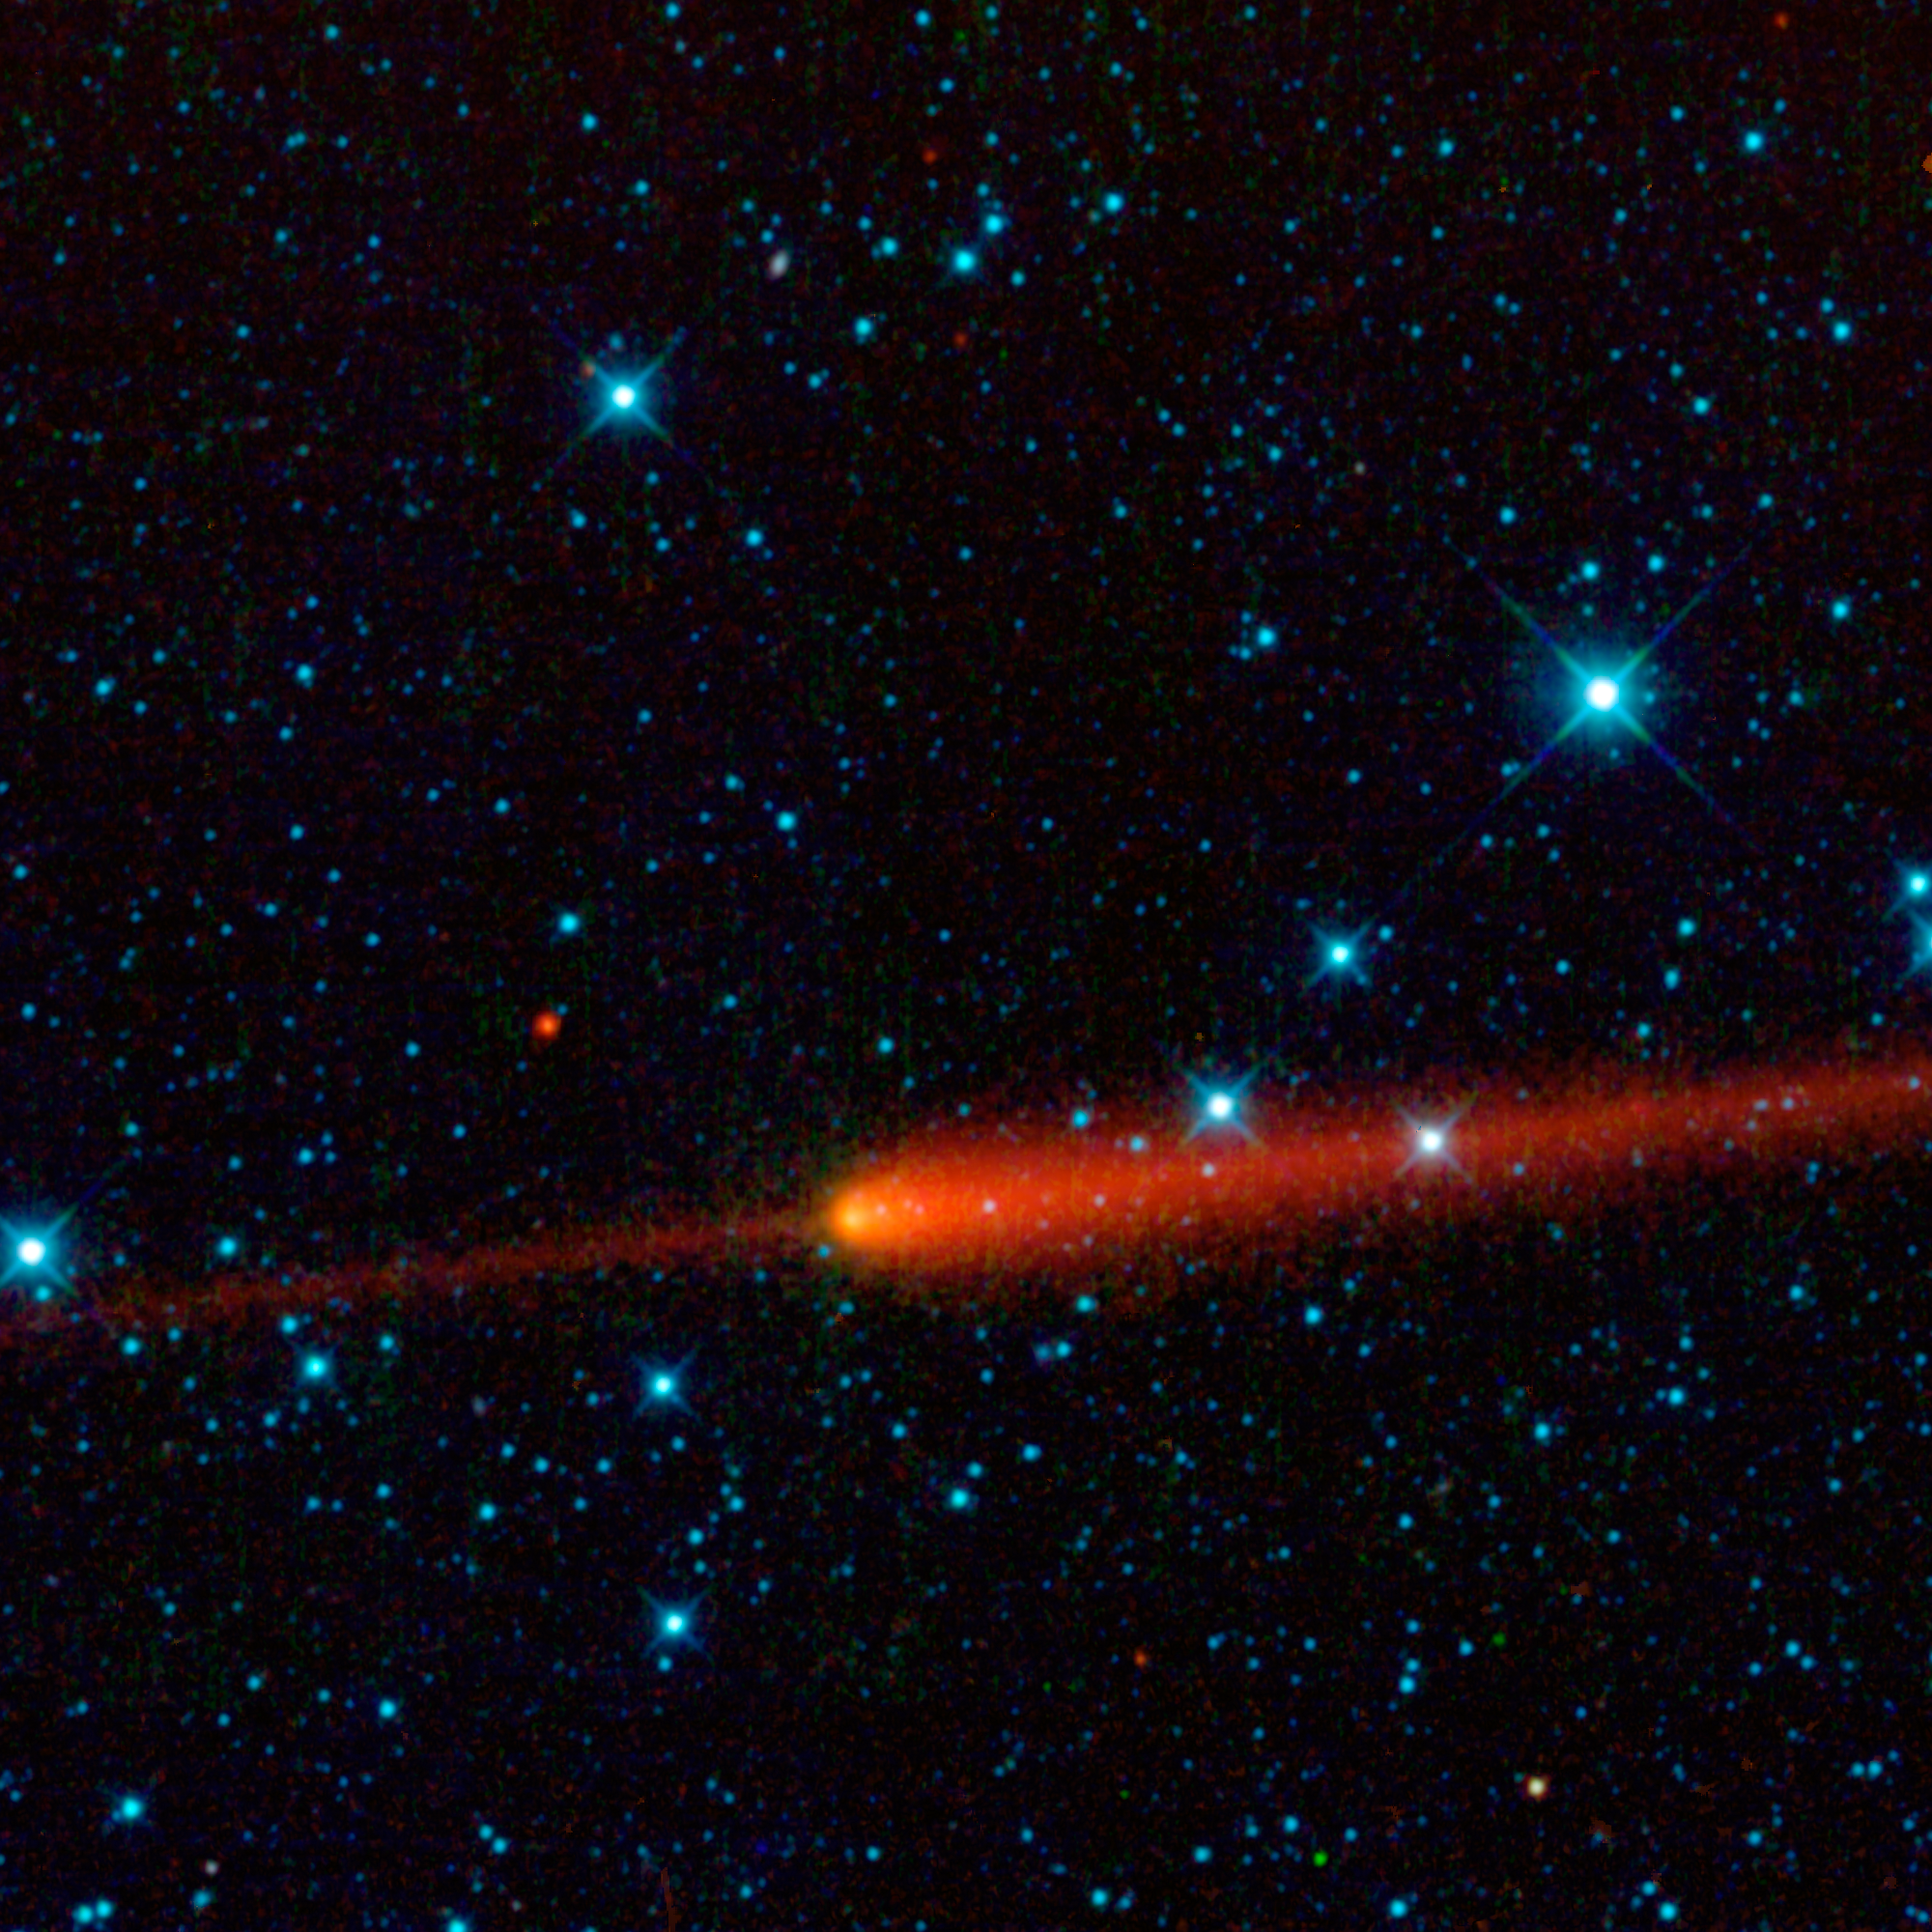

WISE Catches Comet 65P/Gunn

This image from NASA’s Wide-field Infrared Survey Explorer (WISE) features comet 65P/Gunn. Comets are balls of dust and ice left over from the formation of the solar system. As a comet approaches the sun, it is heated and releases gas and dust from its surface, which are blown back by the solar wind into a long, spectacular tail. Comet 65P/Gunn’s tail is seen here in red trailing off to the right of the comet’s nucleus (near the center of the image).

Comet 65P/Gunn was discovered by James Gunn, a professor at Princeton University, N.J., in 1970. Gunn is the project scientist for the Sloan Digital Sky Survey, another important survey of the sky done in visible light. WISE observed the comet on April 24, 2010, in the constellation Capricornus (just one month after the comet’s closest approach to the sun). This is a single-frame observation, covering an area of 1.5 by 1.5 full moons (0.76 by 0.76 degrees).

Comet 65P/Gunn is what is called a short-period comet. It orbits the sun inside the main asteroid belt between the orbits of the planets Mars and Jupiter. The orbit of 65P/Gunn is relatively round compared to many comets, and it takes 6.79 years to complete one trip around the sun. At the time that this image was taken, the comet was at a distance from Earth of 392 million kilometers (243 million miles). For reference, the average distance between the Sun and Earth is 150 million kilometers (93 million miles). The comet’s speed relative the sun, when this picture was snapped, was about a whopping 7,700 kilometers per hour (4,800 miles per hour).

Just ahead of the comet is an interesting fuzzy red feature that makes it look something like a swordfish, or narwhal. This “sword,” or dust trail, is made of dust particles that have previously been shed by 65P/Gunn as it orbits the sun. The dust is warmed by sunlight and glows in infrared light. Trails appear both ahead and behind the comet’s nucleus and have a narrow, contrail-like appearance. They represent the first stages in the evolution of meteoroid streams. Over time, the material in the debris trail can drift away from the comet’s orbit and become clouds of debris that will be seen as meteor showers if Earth passes through them.

Also visible in this image are several asteroids — chunks of rock and metal leftover from the formation of the solar system — all of which orbit the sun in the main asteroid belt. Asteroids are much cooler than stars and appear red in this image. The most prominent asteroids in the image are: 2661 Bydzovsky; 89825; 76826; E4813; and 2007 VG119.

WISE sees invisible infrared light, and all four infrared detectors aboard WISE were used to make this image. The colors are representational. In this image, 3.4-micron light is colored blue; 4.6-micron light is green; 12-micron light is orange; and 22-micron light is red. Bluer objects in this image are warmer in temperature, such as stars, while cooler objects, such as asteroids and the comet, are redder in appearance.

WISE is an all-sky survey, snapping pictures of the whole sky, including everything from asteroids to stars to powerful, distant galaxies.

JPL manages WISE for NASA’s Science Mission Directorate, Washington. The principal investigator, Edward Wright, is at UCLA. The mission was competitively selected under NASA’s Explorers Program managed by the Goddard Space Flight Center, Greenbelt, Md. The science instrument was built by the Space Dynamics Laboratory, Logan, Utah, and the spacecraft was built by Ball Aerospace & Technologies Corp., Boulder, Colo. Science operations and data processing take place at the Infrared Processing and Analysis Center at the California Institute of Technology in Pasadena. Caltech manages JPL for NASA.

Credit: NASA/JPL-Caltech/UCLA